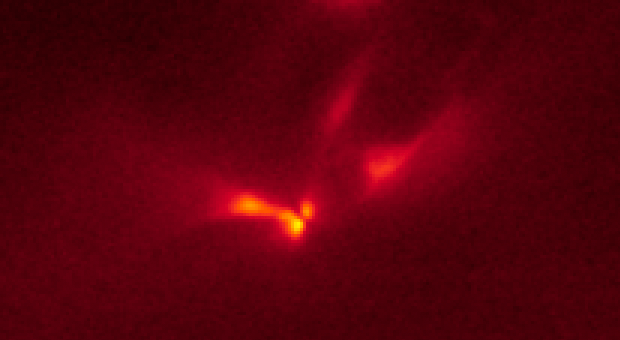

LRLL 54361 Light Echo – Hubble – Dec. 11, 2010

Object Name: LRLL 54361, L54361
Object Description: Protostar
Instrument: HST/WFC3/IR
Filters: F160W (H)

The Hubble images were originally black and white and recorded only overall brightness. These brightness values were translated into a range of reddish hues. Such color "maps" can be useful in helping to distinguish subtly varying brightness in an image.

Credit: NASA, ESA, J. Muzerolle (STScI), E. Furlan (NOAO and Caltech), K. Flaherty (University of Arizona/Steward Observatory), Z. Balog (Max Planck Institute for Astronomy), and R. Gutermuth (University of Massachusetts, Amherst)